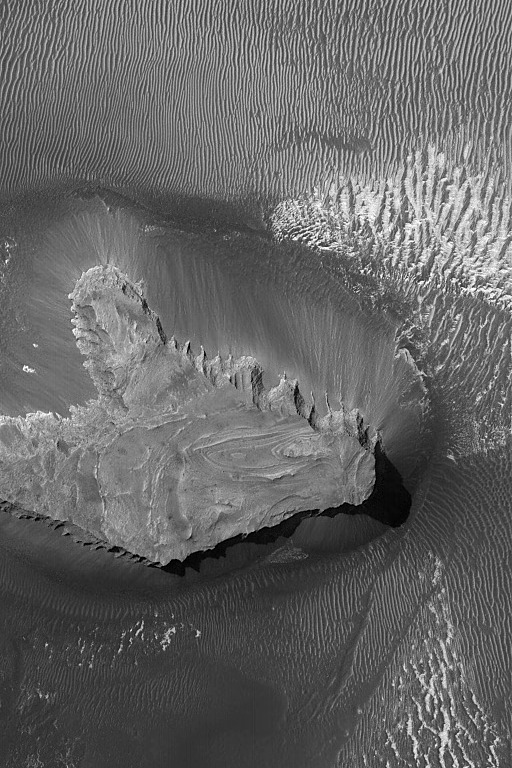

Layered Mesa Top

16 December 2004
This Mars Global Surveyor (MGS) Mars Orbiter Camera (MOC) image shows light-toned, layered outcrops of sedimentary rock exposed at the top of a small mesa in northern west Candor Chasma of the Valles Marineris trough system. Large, dark, windblown ripples cover the plains surrounding the mesa. These features are located near 5.4°S, 74.6°W. The image covers an area approximately 3 km (1.9 mi) wide and is illuminated by sunlight from the upper left.

Credit: NASA/JPL/Malin Space Science Systems